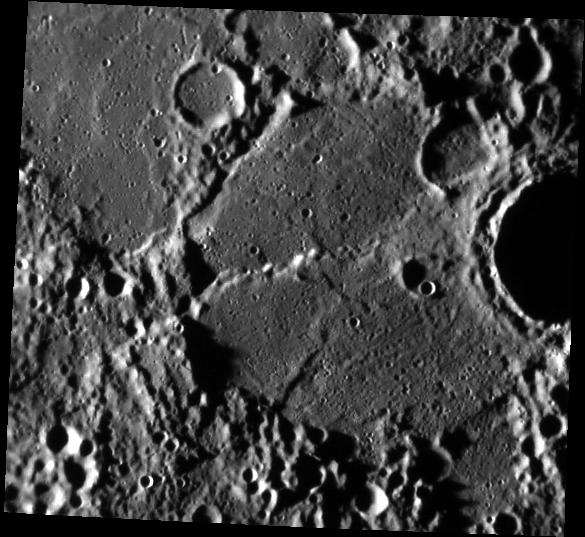

A Brief History of Time

In order to determine the sequence in which events occur on a planetary surface, scientists study the relationships between surface features. In this image, there are two major relationships that help us understand how this landscape formed. The crater to the right (interior is shadowed) is sitting on top of the larger, filled crater that takes up most of the scene. Because it sits on top, it must be younger. Scientists call this the Law of Superposition. If we look at the large, filled crater itself, we see that it has been altered by the formation of a scarp. Because the scarp altered the basin, the scarp must also be younger. This is called the Law of Cross-cutting Relationships.

This image was acquired as part of MDIS’s high-incidence-angle base map. The high-incidence-angle base map is a major mapping activity in MESSENGER’s extended mission and complements the surface morphology base map of MESSENGER’s primary mission that was acquired under generally more moderate incidence angles. High incidence angles, achieved when the Sun is near the horizon, result in long shadows that accentuate the small-scale topography of geologic features. The high-incidence-angle base map is being acquired with an average resolution of 200 meters/pixel.

Date acquired: August 29, 2012
Image Mission Elapsed Time (MET): 254709805
Image ID: 2479688
Instrument: Narrow Angle Camera (NAC) of the Mercury Dual Imaging System (MDIS)
Center Latitude: -20.12°
Center Longitude: 85.74° E
Resolution: 217 meters/pixel
Scale: The large, filled crater is approximately 78 km (48 mi.) in diameter.
Incidence Angle: 85.3°
Emission Angle: 23.8°
Phase Angle: 61.4°

The MESSENGER spacecraft is the first ever to orbit the planet Mercury, and the spacecraft’s seven scientific instruments and radio science investigation are unraveling the history and evolution of the Solar System’s innermost planet. Visit the Why Mercury? section of this website to learn more about the key science questions that the MESSENGER mission is addressing. During the one-year primary mission, MDIS acquired 88,746 images and extensive other data sets. MESSENGER is now in a year-long extended mission, during which plans call for the acquisition of more than 80,000 additional images to support MESSENGER’s science goals.

These images are from MESSENGER, a NASA Discovery mission to conduct the first orbital study of the innermost planet, Mercury. For information regarding the use of images, see the MESSENGER image use policy.

Credit: NASA/Johns Hopkins University Applied Physics Laboratory/Carnegie Institution of Washington